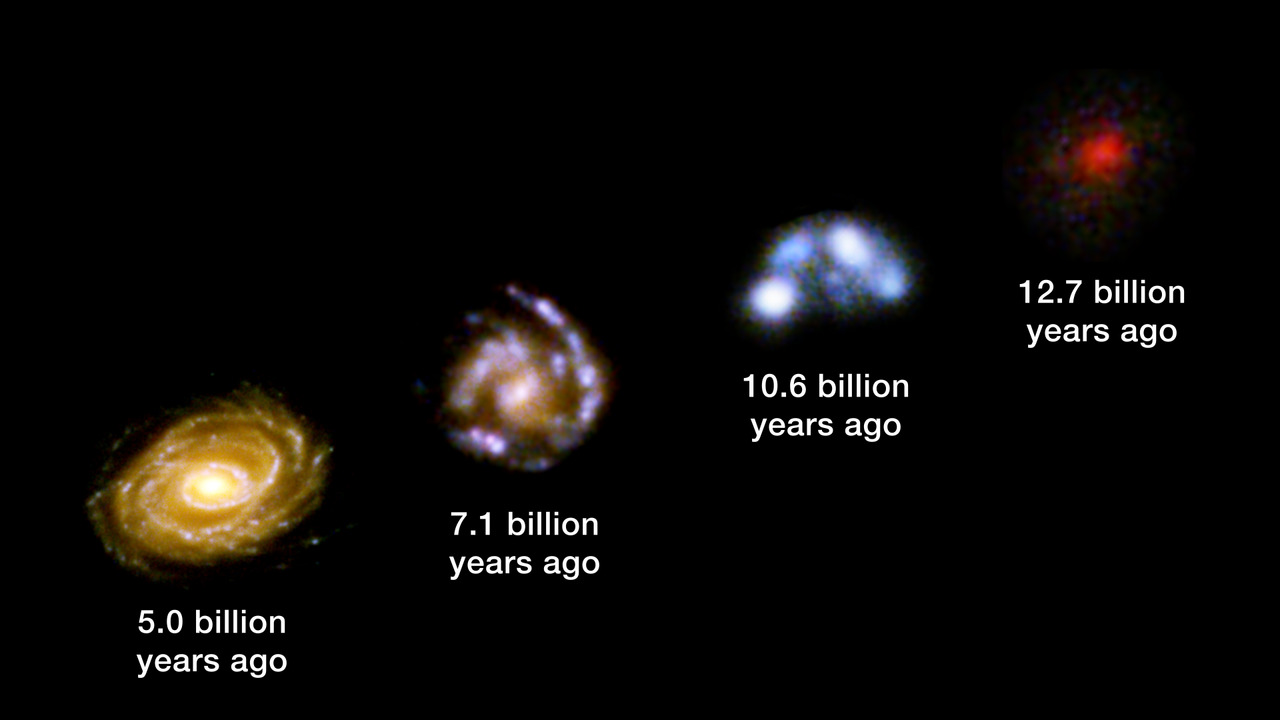

Galaxy Development Across Cosmic Distance

When we look out into space, we are also looking back into time. Astronomers can trace galaxy development by observing galaxies at great distances to reveal how galaxies appeared long ago. This example, using the Hubble Ultra Deep Field, showcases the changes in galaxy appearance across billions of light-years of space, and thus billions of years in time. The Webb Space Telescope will enhance these observations and extend them to the earliest galaxies in the universe.

Credit: Video: NASA, ESA, CSA, STScI